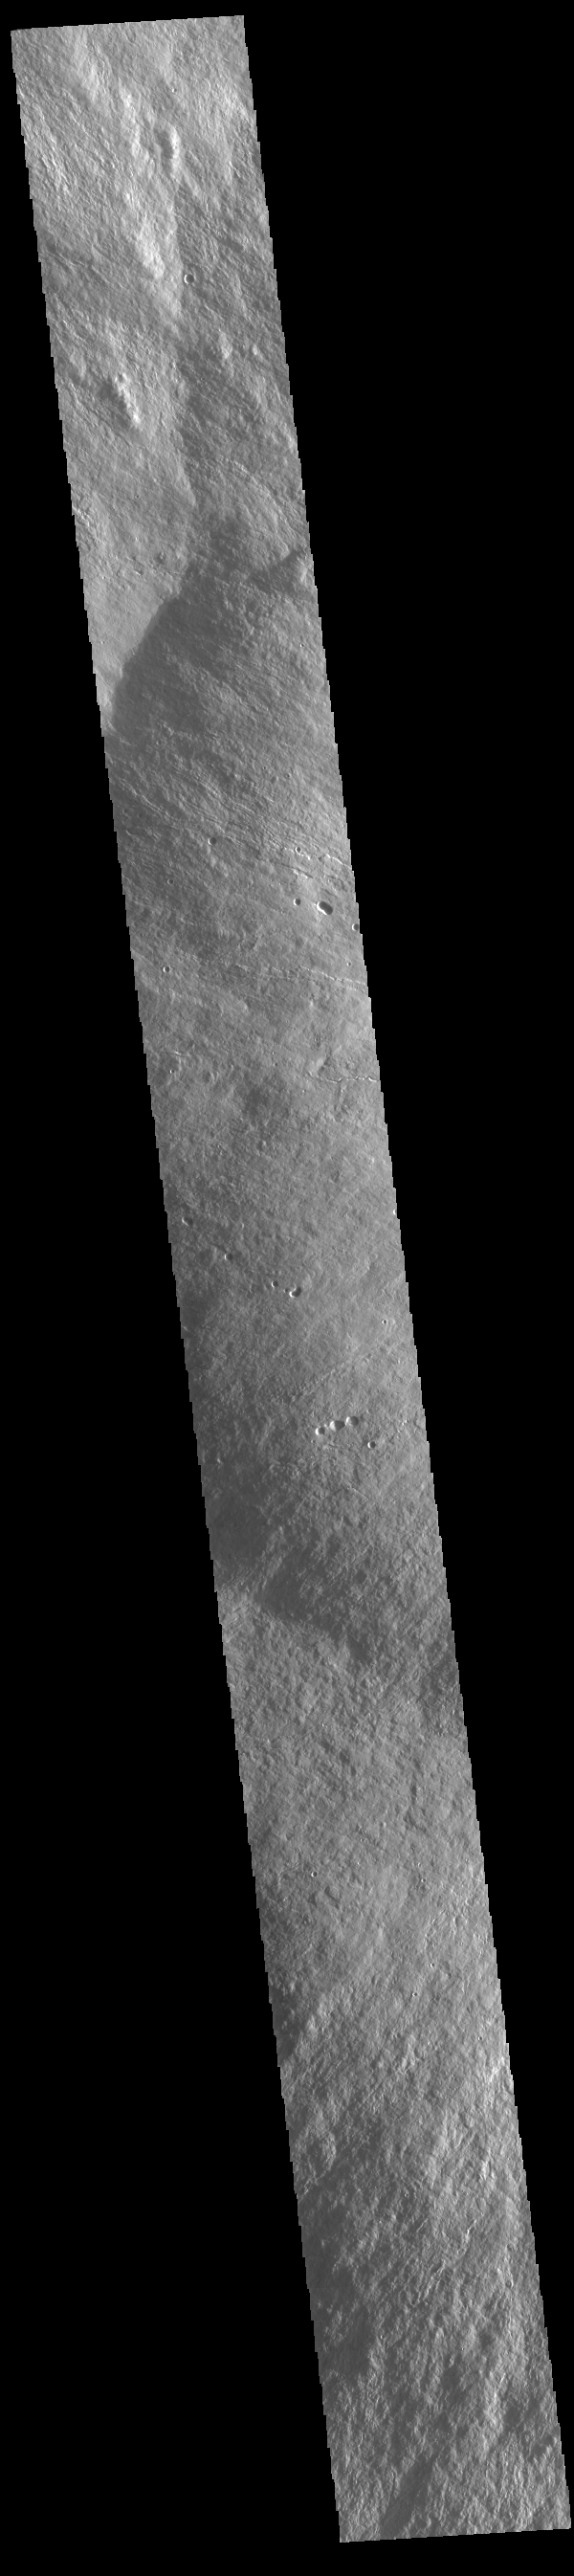

Olympus Mons

Today’s VIS image is located on the upper flank of Olympus Mons. Olympus Mons is the largest volcano in the solar system, standing 14 miles high above the surrounding volcanic plains.

Credit: NASA/JPL-Caltech/ASU